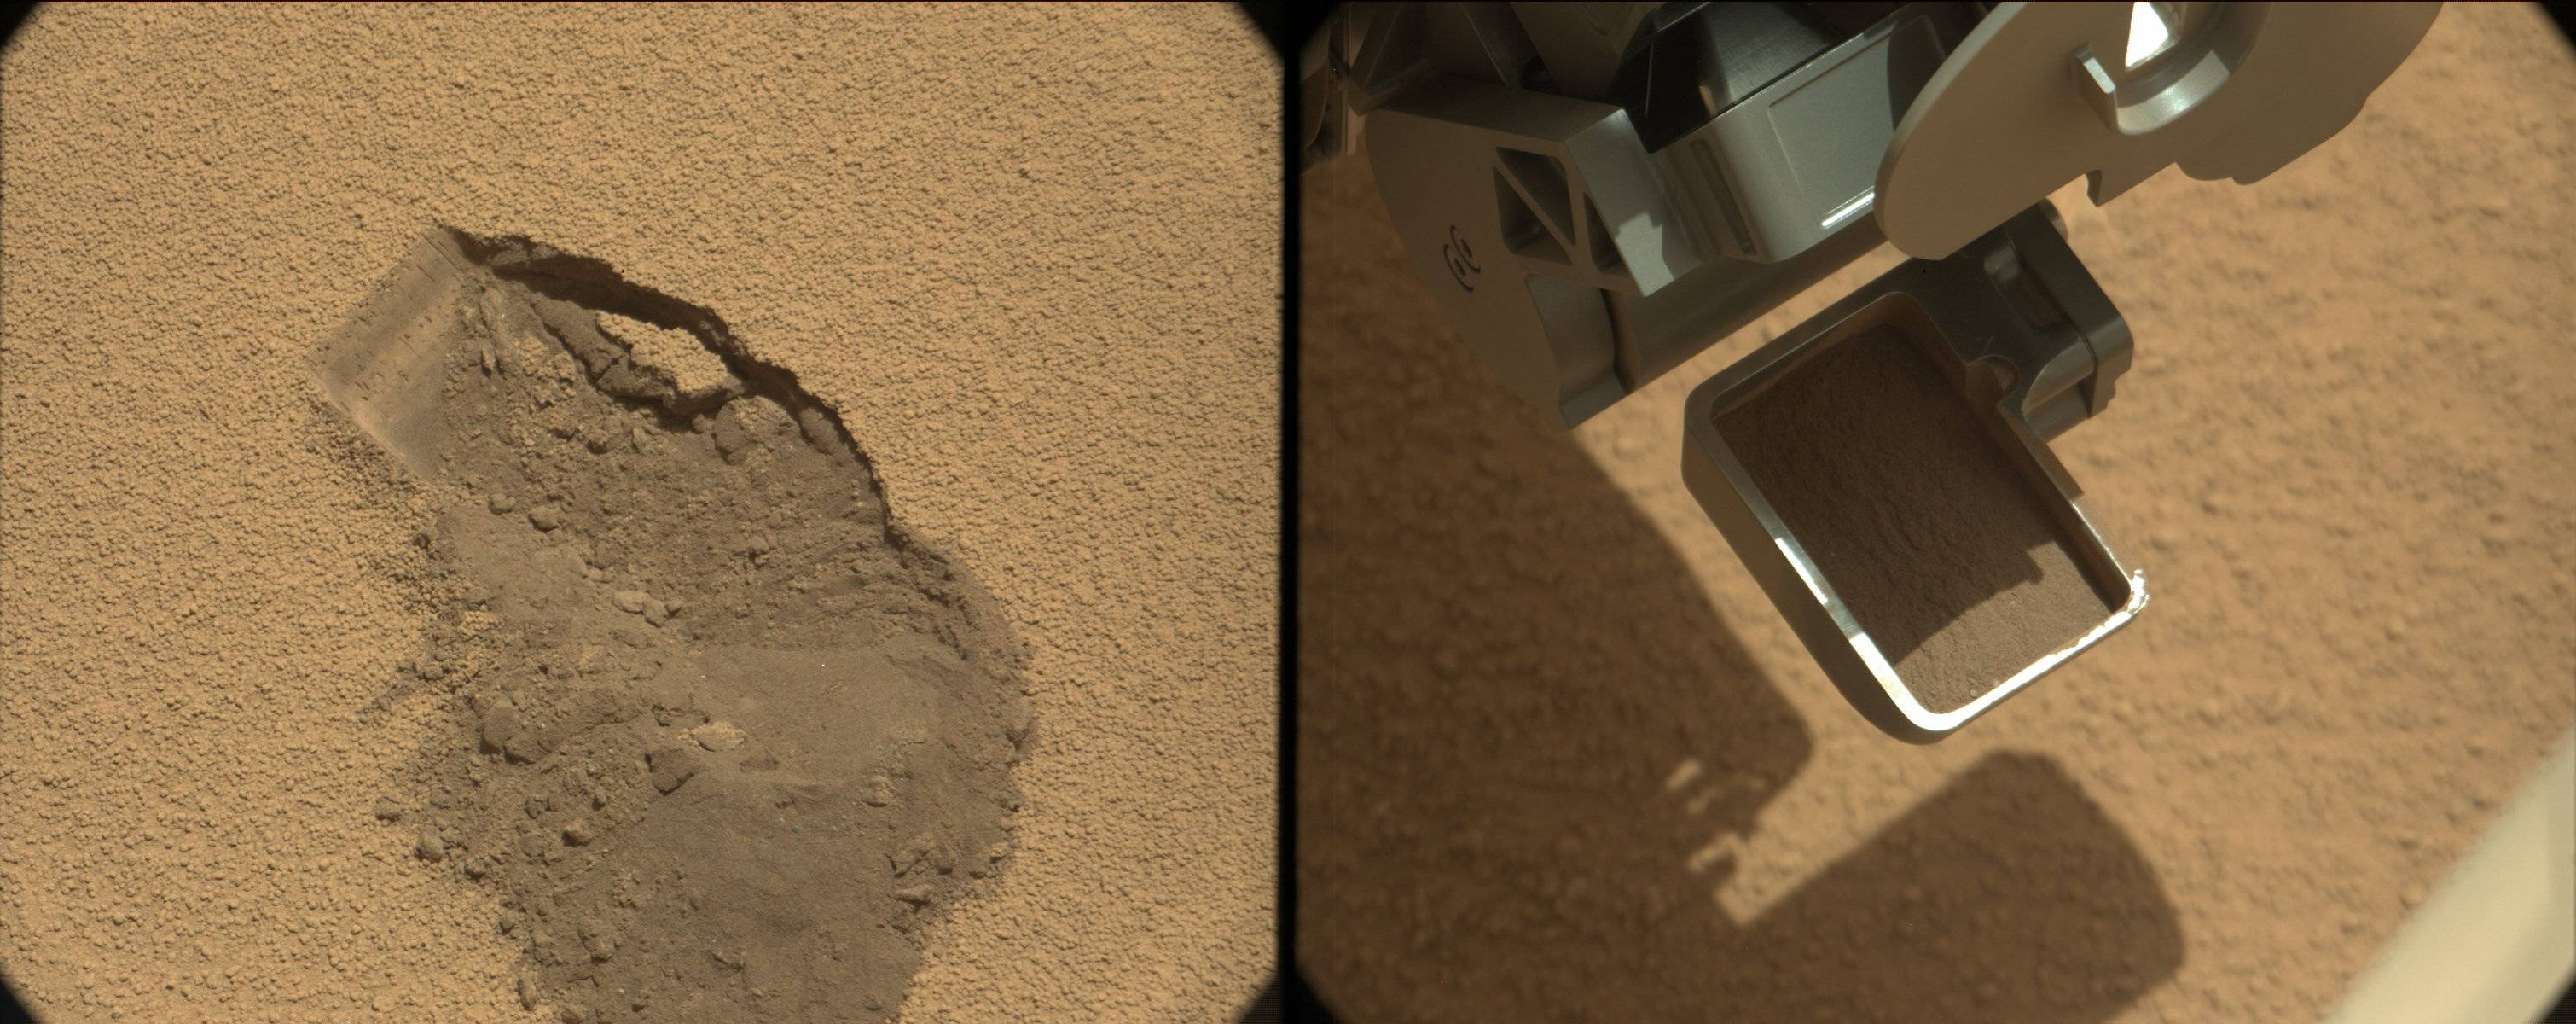

First Scoop by Curiosity, Sol 61 Views

This pairing illustrates the first time that NASA’s Mars rover Curiosity collected a scoop of soil on Mars. It combines two raw images taken on the mission’s 61st Martian day, or sol (Oct. 7, 2012) by the right camera of the rover’s two-camera Mast Camera (Mastcam) instrument. The right Mastcam, or Mastcam-100, has a telephoto, 100-millimeter-focal-length lens.

The image on the left shows the ground at the location “Rocknest” after the scoop of sand and dust had been removed. The image on the right shows the material inside the rover’s scoop, which is 1.8 inches (4.5 centimeters) wide, 2.8 inches (7 centimeters) long.

JPL manages the Mars Science Laboratory/Curiosity for NASA’s Science Mission Directorate in Washington. The rover was designed, developed and assembled at JPL, a division of the California Institute of Technology in Pasadena.

Credit: NASA/JPL-Caltech/MSSS